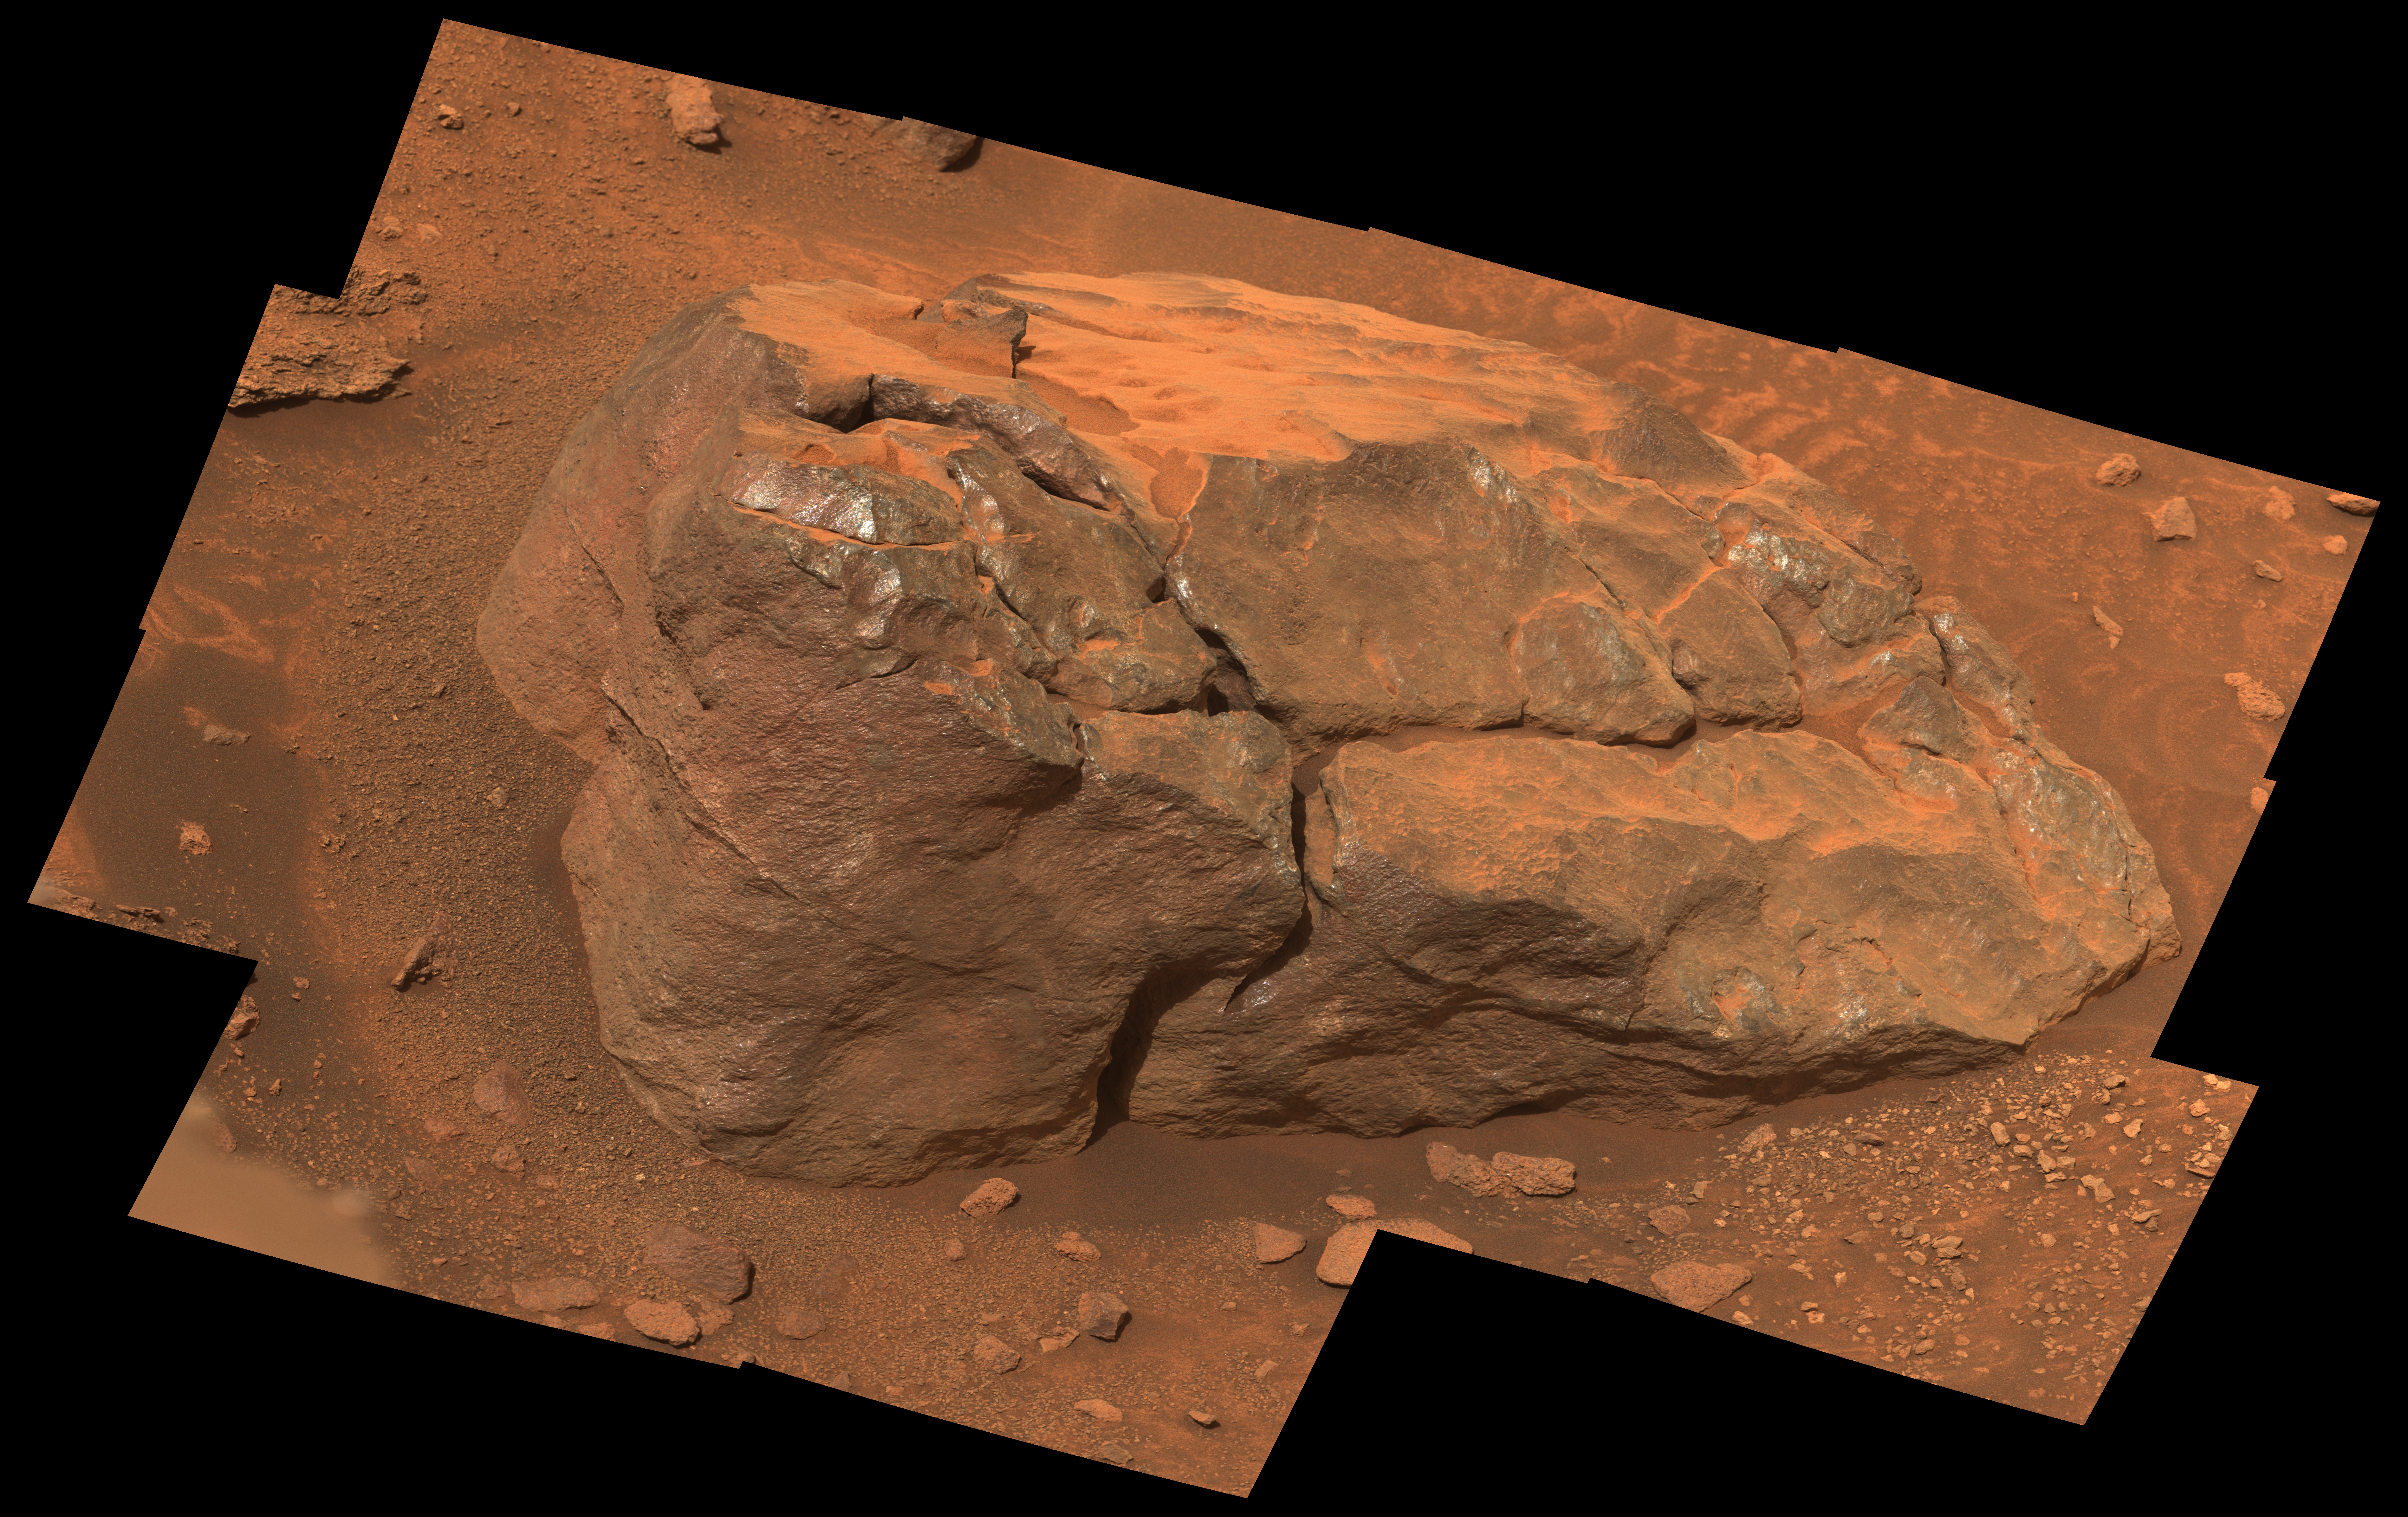

NASA’s Perseverance Observes ‘Observation Rock’

This natural-color, high-resolution mosaic showing “Observation Rock” was taken by the Mastcam-Z instrument on NASA’s Perseverance as the rover climbed the western wall of Jezero Crater. The location is near an area the Perseverance science team is calling “Curtis Ridge.”

The 14 frames used to generate the mosaic were acquired on Oct. 18, 2024, the 1,302nd Martian day, or sol, of Perseverance’s mission.

Figure A

Figure A is an enhanced-color version of the mosaic in which the image’s color bands have been processed to improve visual contrast and accentuate color differences.

Arizona State University leads the operations of the Mastcam-Z instrument, working in collaboration with Malin Space Science Systems in San Diego, on the design, fabrication, testing, and operation of the cameras, and in collaboration with the Niels Bohr Institute of the University of Copenhagen on the design, fabrication, and testing of the calibration targets.

A key objective for Perseverance’s mission on Mars is astrobiology, including the search for signs of ancient microbial life. The rover will characterize the planet’s geology and past climate, pave the way for human exploration of the Red Planet, and be the first mission to collect and cache Martian rock and regolith (broken rock and dust).

Subsequent NASA missions, in cooperation with ESA (European Space Agency), would send spacecraft to Mars to collect these sealed samples from the surface and return them to Earth for in-depth analysis.

The Mars 2020 Perseverance mission is part of NASA’s Moon to Mars exploration approach, which includes Artemis missions to the Moon that will help prepare for human exploration of the Red Planet.

NASA’s Jet Propulsion Laboratory, which is managed for the agency by Caltech, built and manages operations of the Perseverance rover.

Credit: NASA/JPL-Caltech/ASU/MSSS